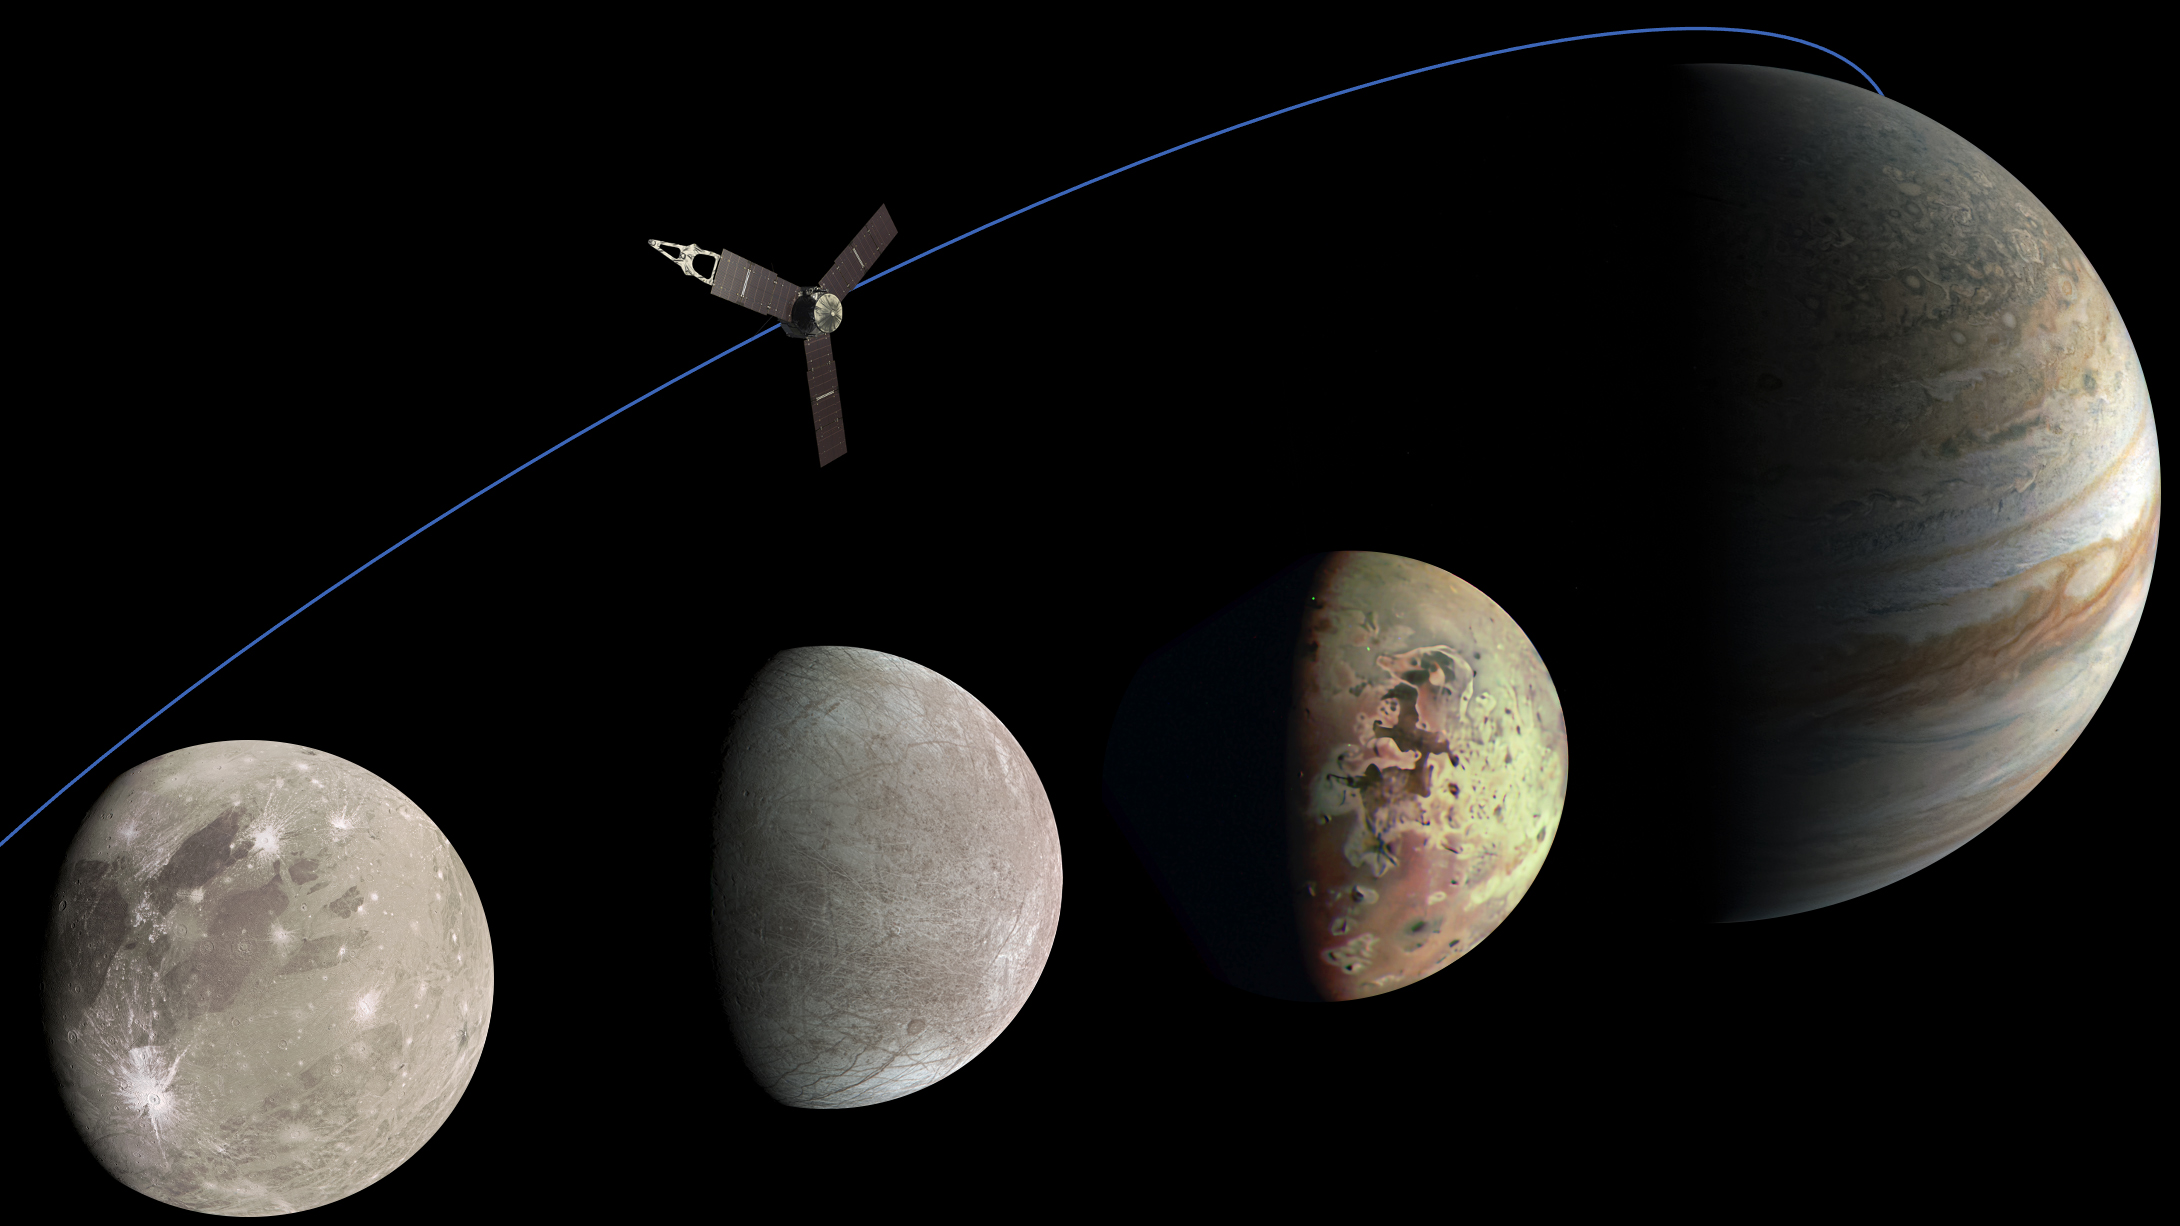

Jovian Family Portrait

This photo illustration of Jupiter and the three Jovian moons NASA’s Juno mission has flown past was generated from data collected by the spacecraft’s JunoCam imager.

Ganymede, the moon furthest to the left, was imaged by JunoCam as it flew past on June 8, 2021. Citizen scientist Kevin M. Gill created this image using data from JunoCam.

The moon second from the left is Europa, which Juno imaged on Sept. 29, 2022. Citizen scientist Kevin M. Gill created this image using data from JunoCam.

The image of Io was captured during a flyby of the moon on May 16, 2023. Citizen scientist Thomas Thomopoulos created this image using data from JunoCam.

The image of Jupiter was captured on Dec. 15, 2022. Citizen scientist Kevin M. Gill created this image using data from JunoCam.

Credit: Image data: NASA/JPL-Caltech/SwRI/MSSS, Image processing: Kevin M. Gill (CC BY), Thomas Thomopoulos (CC BY)